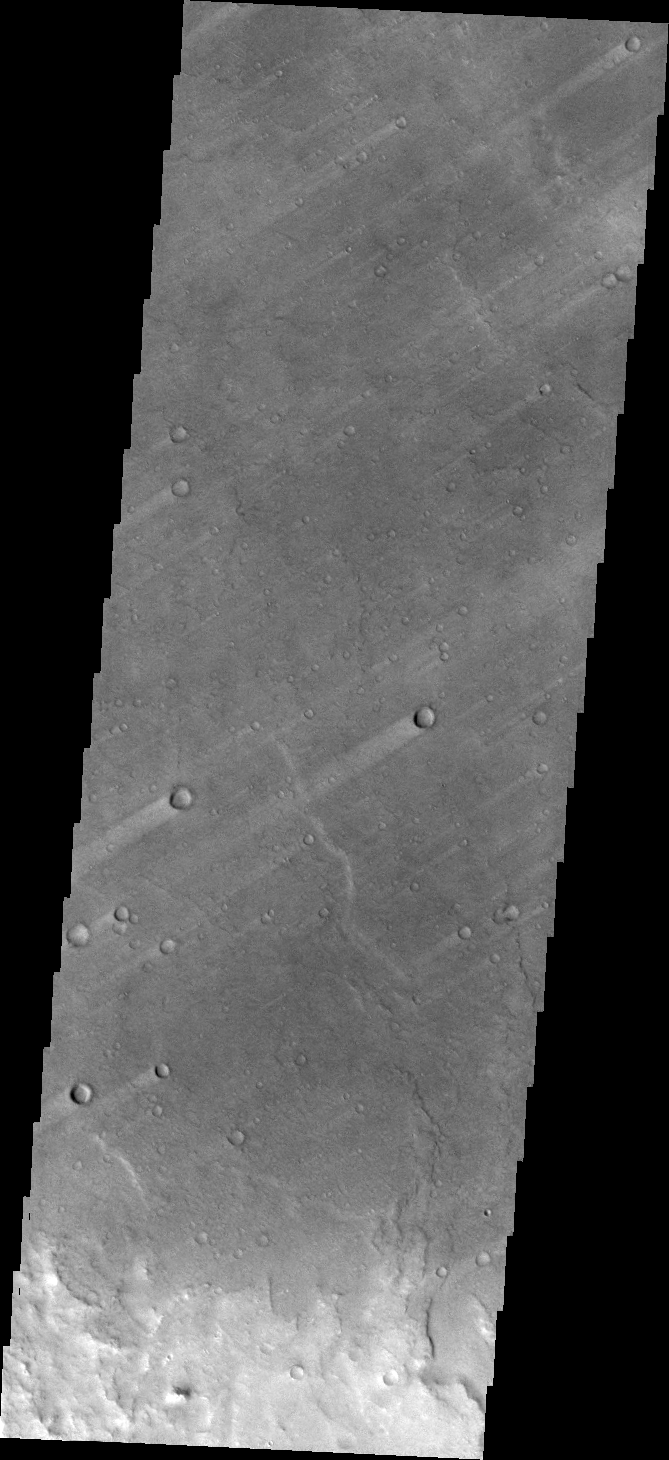

Windstreaks on Syrtis Major Planum

The windstreaks in today’s VIS image are located on the plains of southern Syrtis Major Planum.

Credit: NASA/JPL/ASU